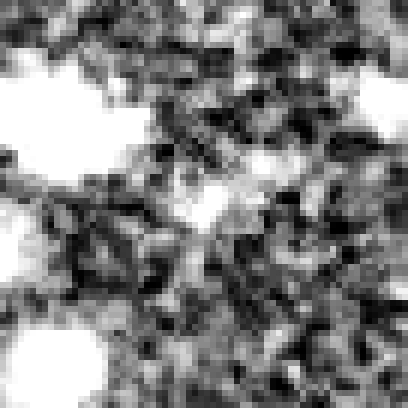

Hubble Ultra Deep Field 2012 (z=9.5 Candidate)

Object Name: Distant galaxy in the HUDF
Object Description: Distant galaxy
Instrument: HST/WFC3/IR

Credit: NASA, ESA, R. Ellis (Caltech), and the UDF 2012 Team